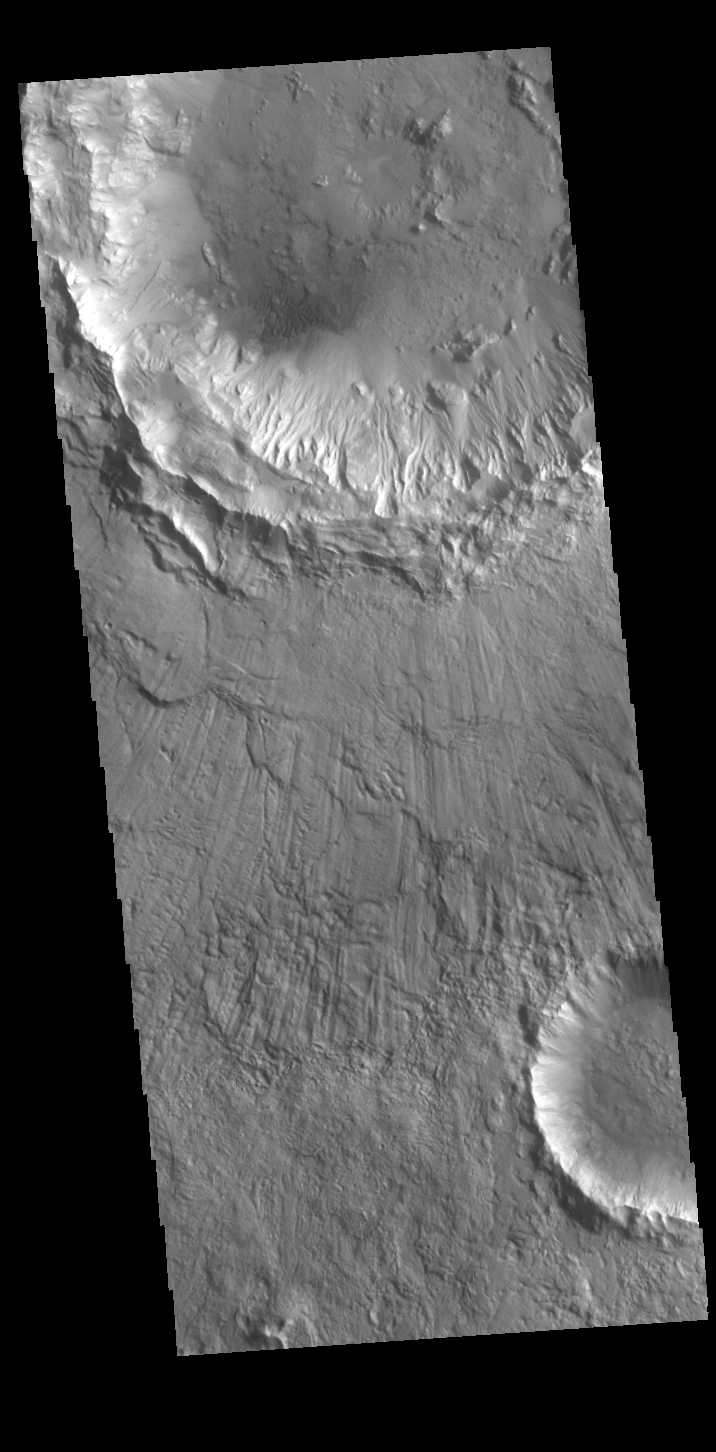

Acidalia Planitia Crater

Today’s VIS image shows an unnamed crater in southern Acidalia Planitia. The ejecta blanket has radial grooves, and the inner crater rim is dissected by numerous gullies.

Credit: NASA/JPL-Caltech/ASU